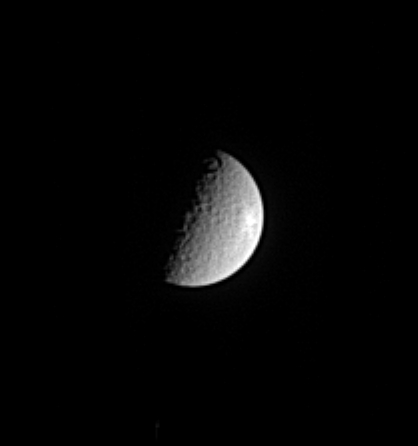

Fresh Crater?

Rhea has been heavily bombarded by impacts during its history. In this Cassini image the moon displays what may be a relatively fresh, bright, rayed crater near Rhea’s eastern limb. Rhea is 1,528 kilometers (949 miles) across.

This view is centered on the side of Rhea that faces away from Saturn as the moon orbits. The image was taken in visible light with the Cassini spacecraft narrow angle camera on Nov. 10, 2004, at a distance of 3.6 million kilometers (2.2 million miles) from Rhea and at a Sun-Rhea-spacecraft, or phase, angle of 86 degrees. North is up. The image scale is 21 kilometers (13 miles) per pixel. The image has been magnified by a factor of two and contrast enhanced to aid visibility of surface features.

The Cassini-Huygens mission is a cooperative project of NASA, the European Space Agency and the Italian Space Agency. The Jet Propulsion Laboratory, a division of the California Institute of Technology in Pasadena, manages the mission for NASA’s Science Mission Directorate, Washington, D.C. The Cassini orbiter and its two onboard cameras were designed, developed and assembled at JPL. The imaging team is based at the Space Science Institute, Boulder, Colo.

Credit: NASA/JPL/Space Science Institute